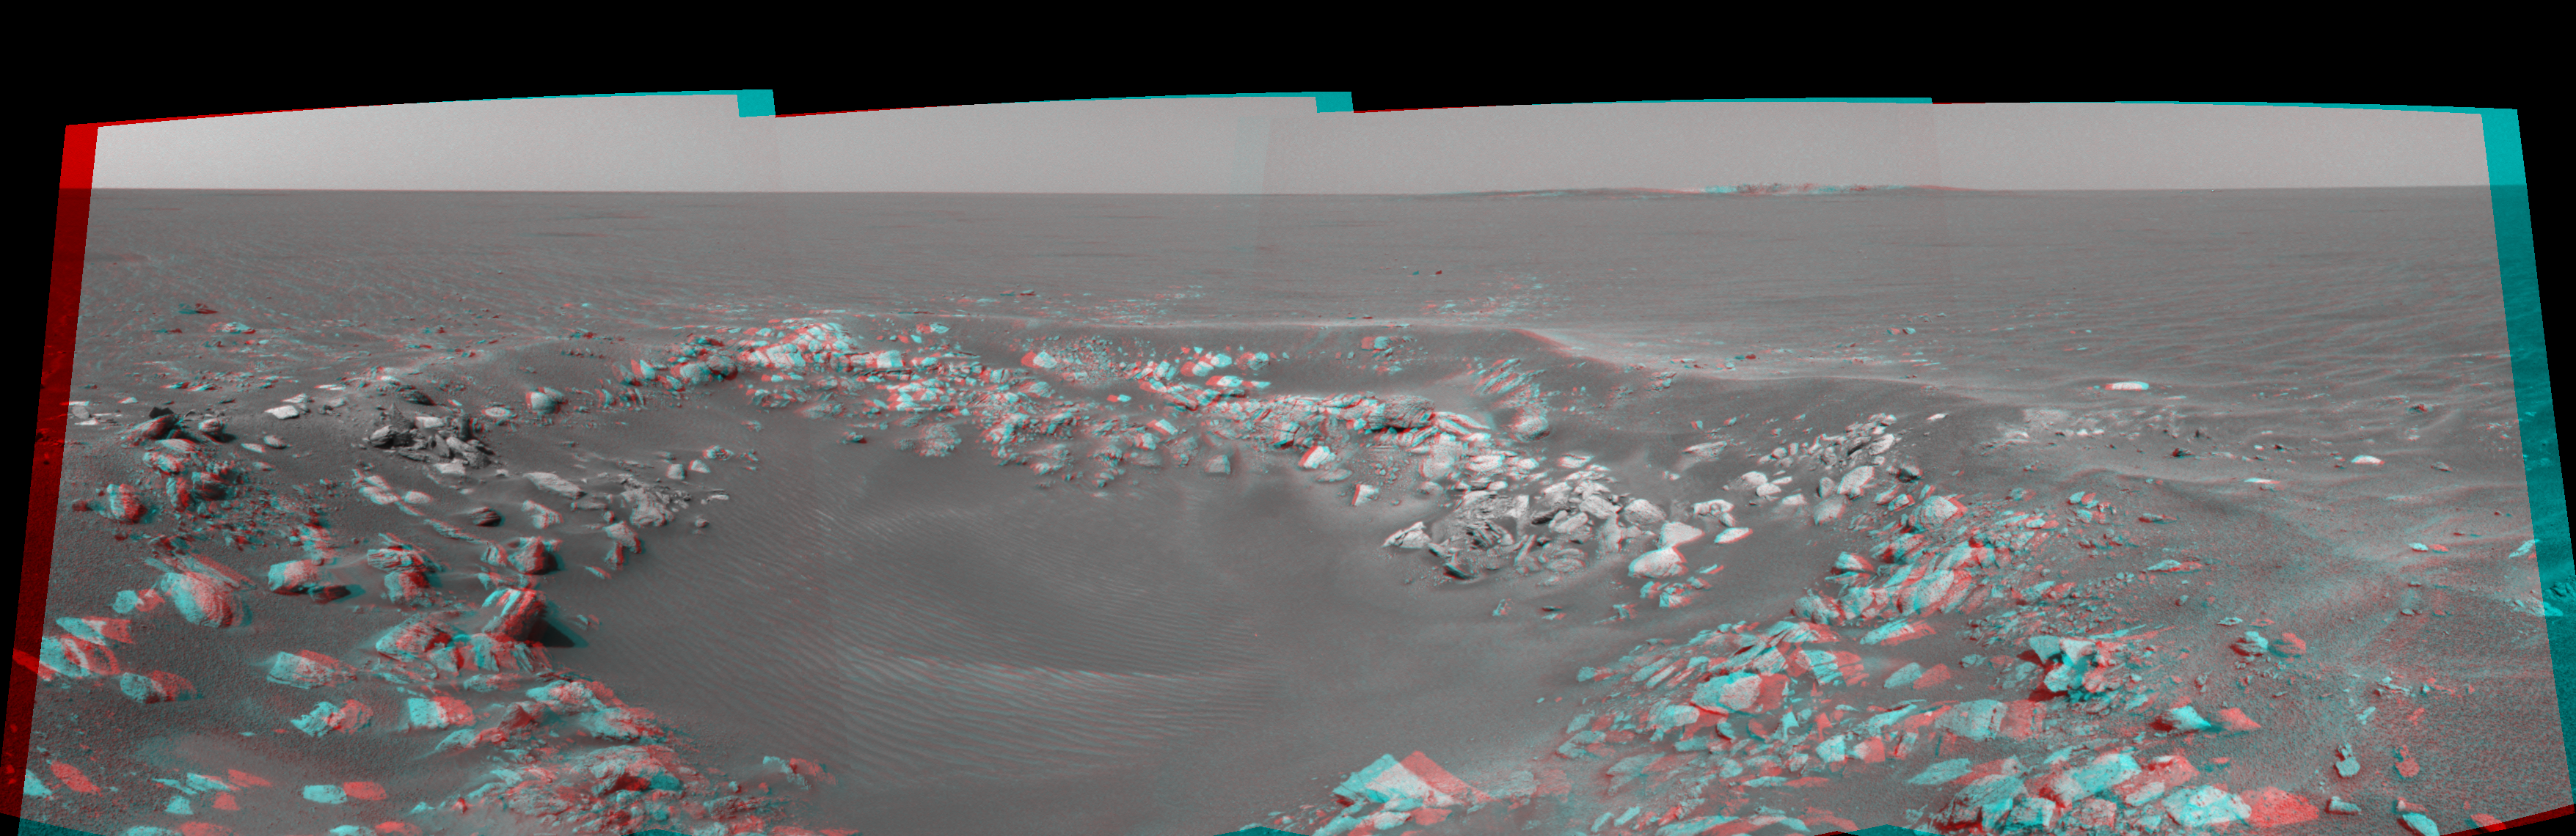

One View, Two Craters (3-D)

This 3-D cylindrical-perspective projection was constructed from a sequence of four images taken by the navigation camera onboard the Mars Exploration Rover Opportunity.

The images were acquired on sol 85 of Opportunity’s mission to Meridiani Planum. The camera acquired the images at approximately 14:28 local solar time, or around 6:30 a.m. Pacific Daylight Time, on April 20, 2004.

The view is from the rover’s new location, a region dubbed “Fram Crater” located some 450 meters (.3 miles) from “Eagle Crater” and roughly 250 meters (820 feet) from “Endurance Crater” (upper right).

See PIA05784 for left eye view and PIA05785 for right eye view of this 3-D cylindrical-perspective projection.

Credit: NASA/JPL